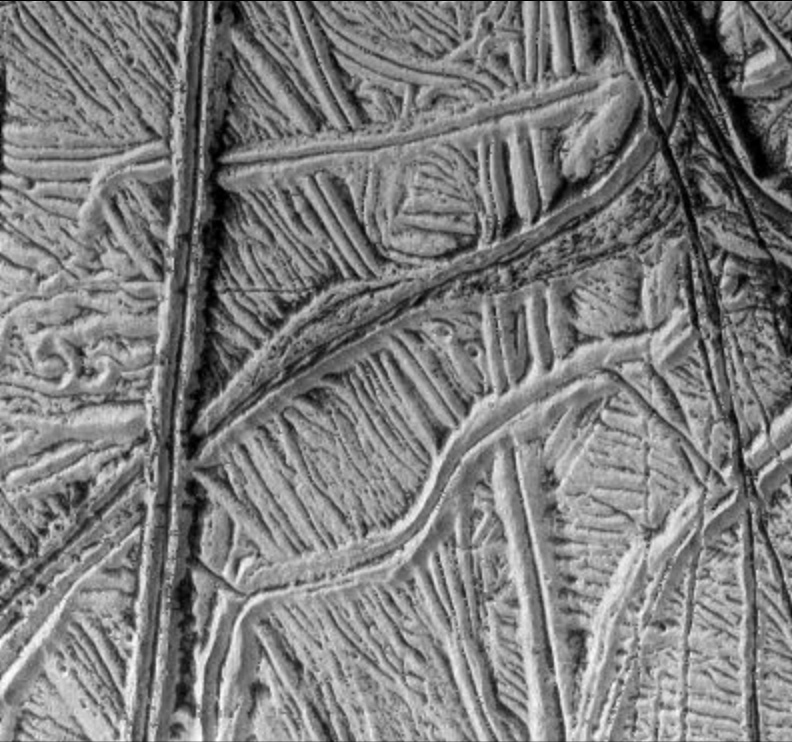

High-Resolution Image of Europa’s Ridged Plains

This spectacular image taken by NASA’s Galileo spacecraft camera shows a region of ridged plains on Jupiter’s moon Europa. The plains are comprised of many parallel and cross-cutting ridges, commonly in pairs. The majority of the region is of very bright, but darker material is seen primarily in valleys between ridges. Some of the most prominent ridges have dark deposits along their margins and in their central valleys. Some of this dark material probably moved down the flanks of the ridges and has piled up along their bases. The most prominent ridges are about a kilometer in width (less than a mile). In the top right hand corner of the image the end of a dark wide ridge (about 2 kilometers or 1.2 miles across) is visible. Several deep fractures cut through this ridge and continue into the plains. The brightness of the region suggests that frost covers much of Europa’s surface. This image looks different from those obtained earlier in Galileo’s mission, because this image was taken with the Sun higher in Europa’s sky.

This image was taken on December 16, 1997 at a range of 1,300 kilometers (800 miles) by Galileo’s solid state imaging system. North is to the top of the picture, and the Sun illuminates the surface from the upper left. This image, centered at approximately 14 degrees south latitude and 194 degrees west longitude, covers an area approximately 20 kilometers (12 miles) on each side. The resolution is 26 meters (85 feet) per picture element.

The Jet Propulsion Laboratory, Pasadena, CA manages the Galileo mission for NASA’s Office of Space Science, Washington, DC. JPL is an operating division of California Institute of Technology (Caltech).

This image and other images and data received from Galileo are posted on the World Wide Web, on the Galileo mission home page at URL http://www.jpl.nasa.gov/ galileo.

Credit: NASA/JPL